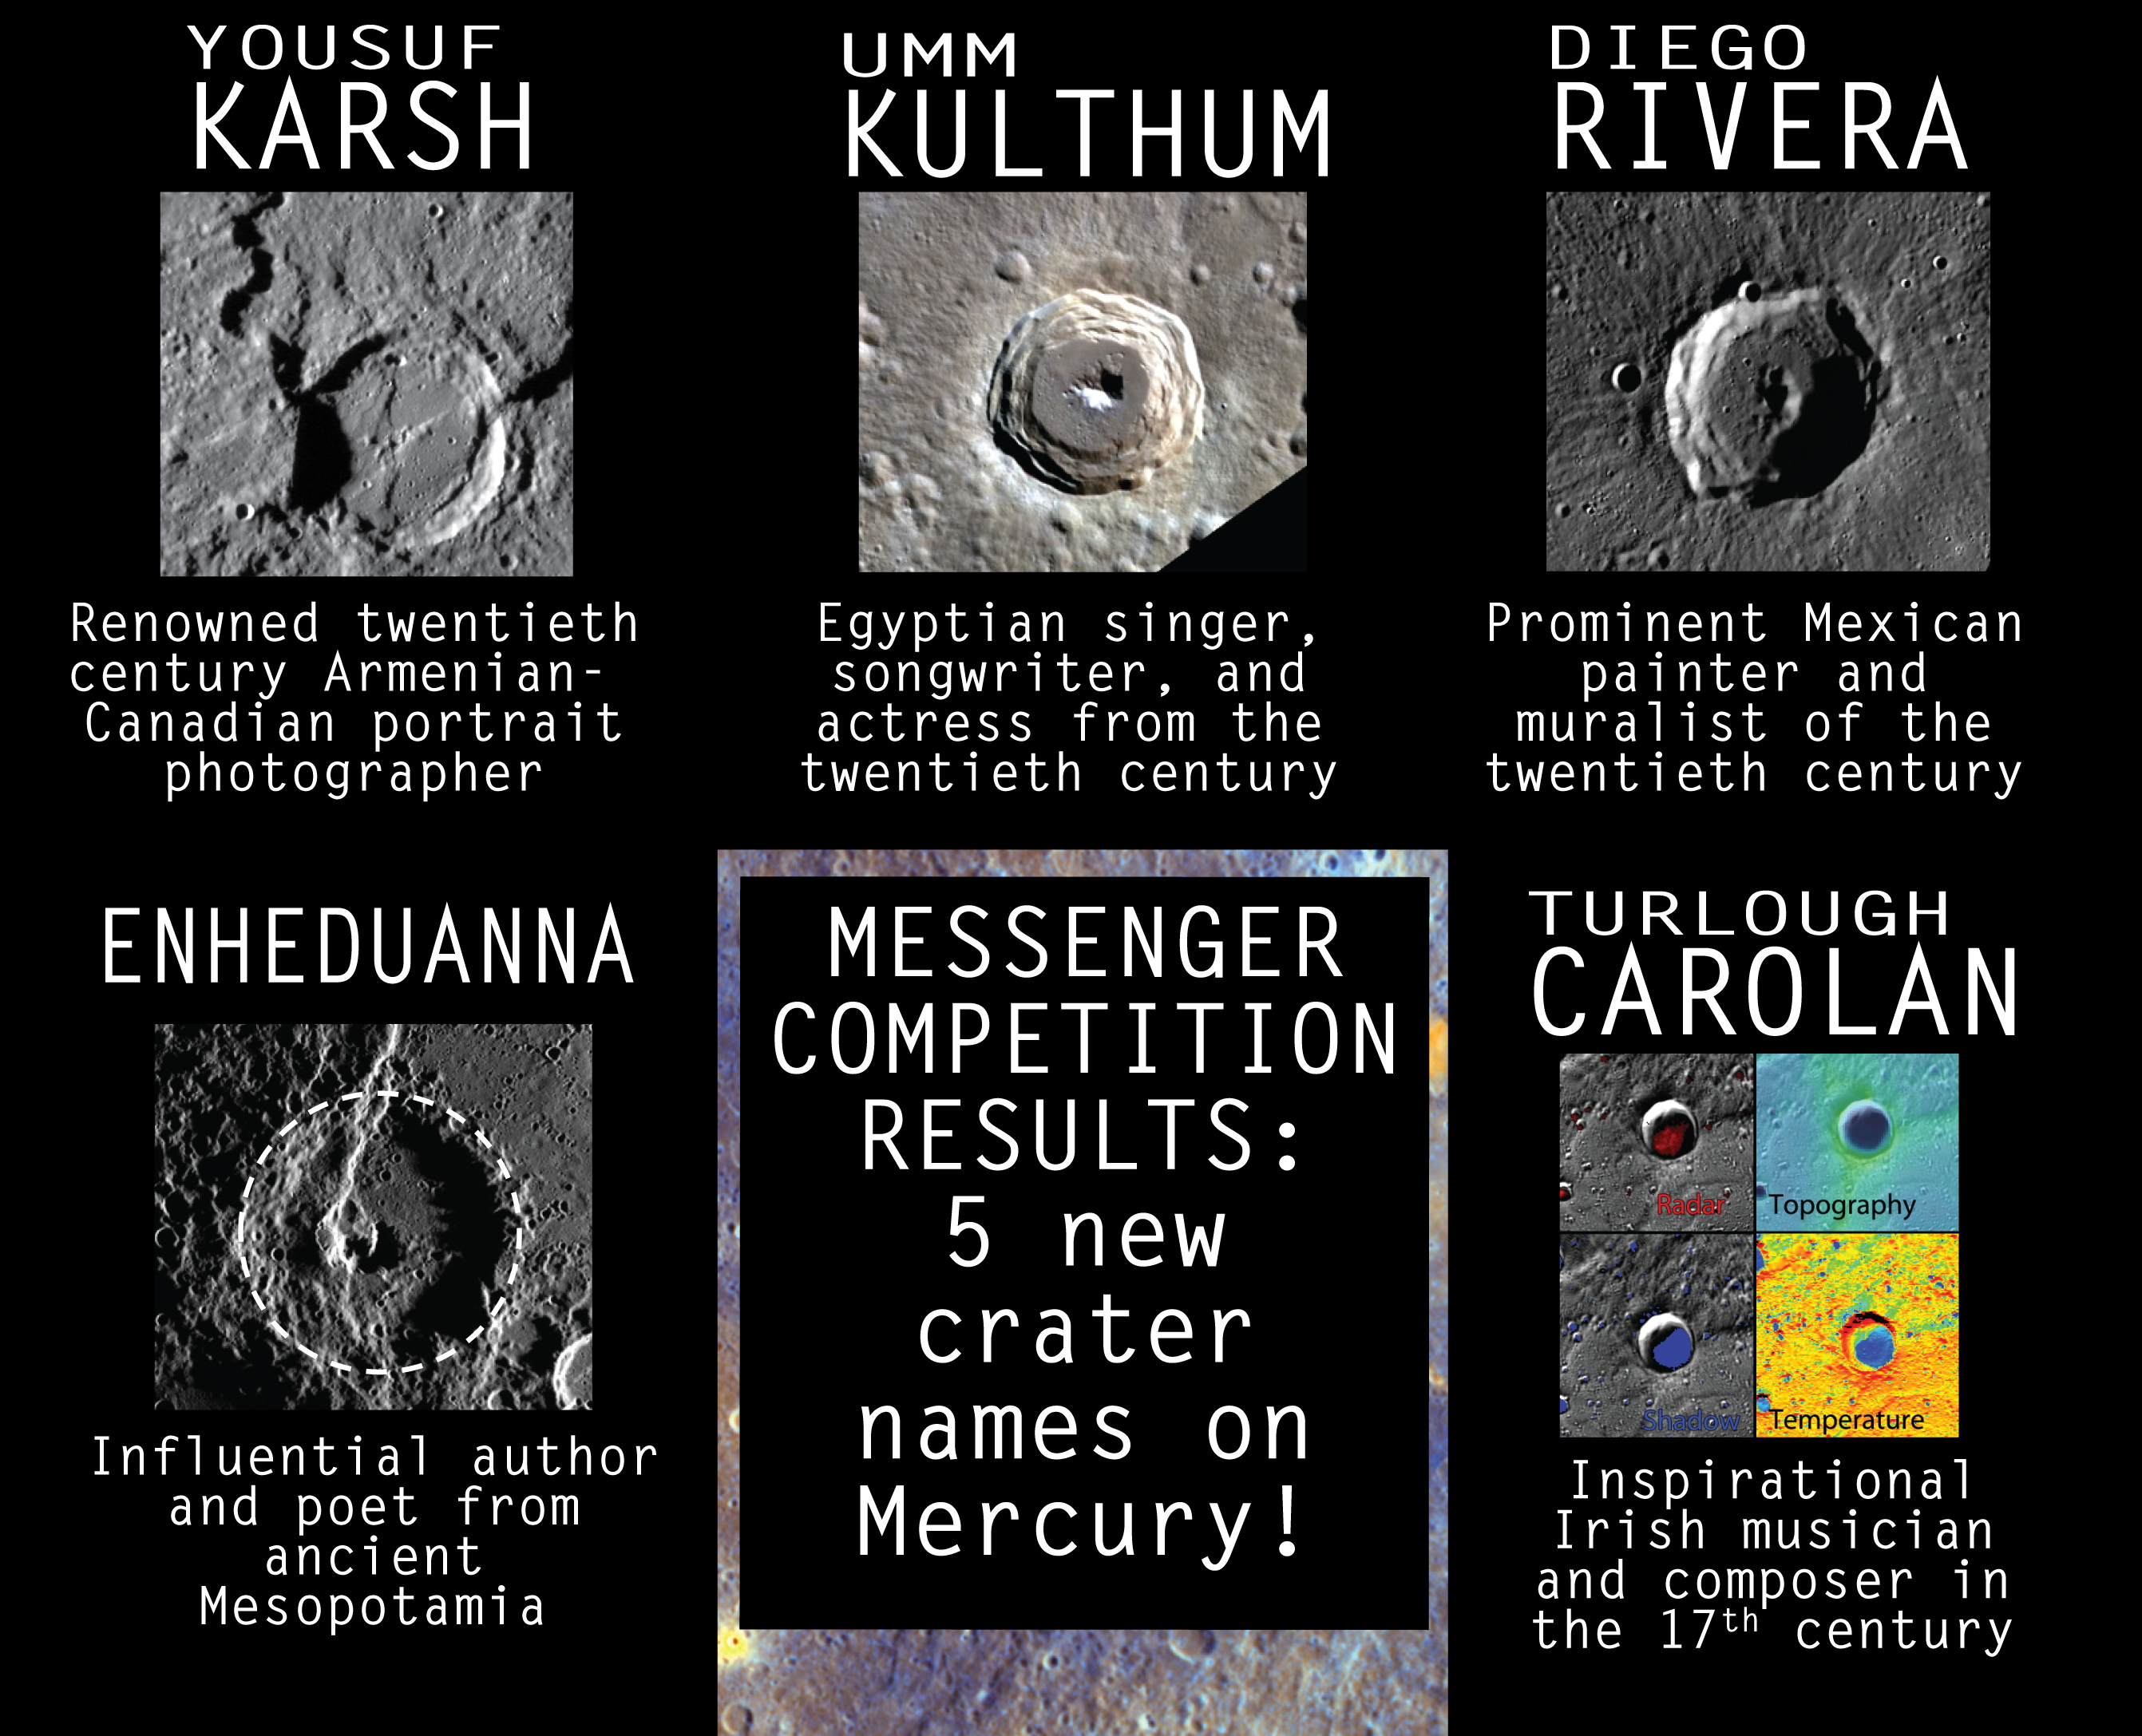

Five New Crater Names for Mercury

Five previously unnamed craters on Mercury now have names.

MESSENGER’s Education and Public Outreach (EPO) team led a contest that solicited naming suggestions from the public via a competition website. In total, 3,600 contest entries were received and a semi-final list of 17 names were submitted to the International Astronomical Union (IAU) for consideration. The IAU selected the final five crater names, keeping with the convention that Mercury’s craters are named after those who have made significant contributions to the humanities. And the winners are:

Carolan

: (83.8° N, 31.7° E) Named for Turlough O’Carolan, the Irish musician and composer (1670-1738)

Enheduanna

: (48.3° N, 326.2° E) Named for the author and poet from ancient Mesopotamia

Karsh

(35.6° S, 78.9° E) Named for Yousuf Karsh, twentieth century Armenian-Canadian portrait photographer

Kulthum

(50.7° N, 93.5° E) Named for Umm Kulthum, twentieth century Egyptian singer, songwriter, and actress

Rivera

: (69.3° N, 32.4° E) Named for Diego Rivera, twentieth century Mexican painter and muralist

Watch an animation showing the locations of the five newly named craters, or view them on this graphic along with the IAU news release. Read the MESSENGER mission news story for additional details.

The MESSENGER spacecraft is the first ever to orbit the planet Mercury, and the spacecraft’s seven scientific instruments and radio science investigation are unraveling the history and evolution of the Solar System’s innermost planet. In the mission’s more than four years of orbital operations, MESSENGER has acquired over 250,000 images and extensive other data sets. MESSENGER’s highly successful orbital mission is about to come to an end, as the spacecraft runs out of propellant and the force of solar gravity causes it to impact the surface of Mercury on April 30, 2015.

For information regarding the use of images, see the MESSENGER image use policy.

Credit: NASA/Johns Hopkins University Applied Physics Laboratory/Carnegie Institution of Washington